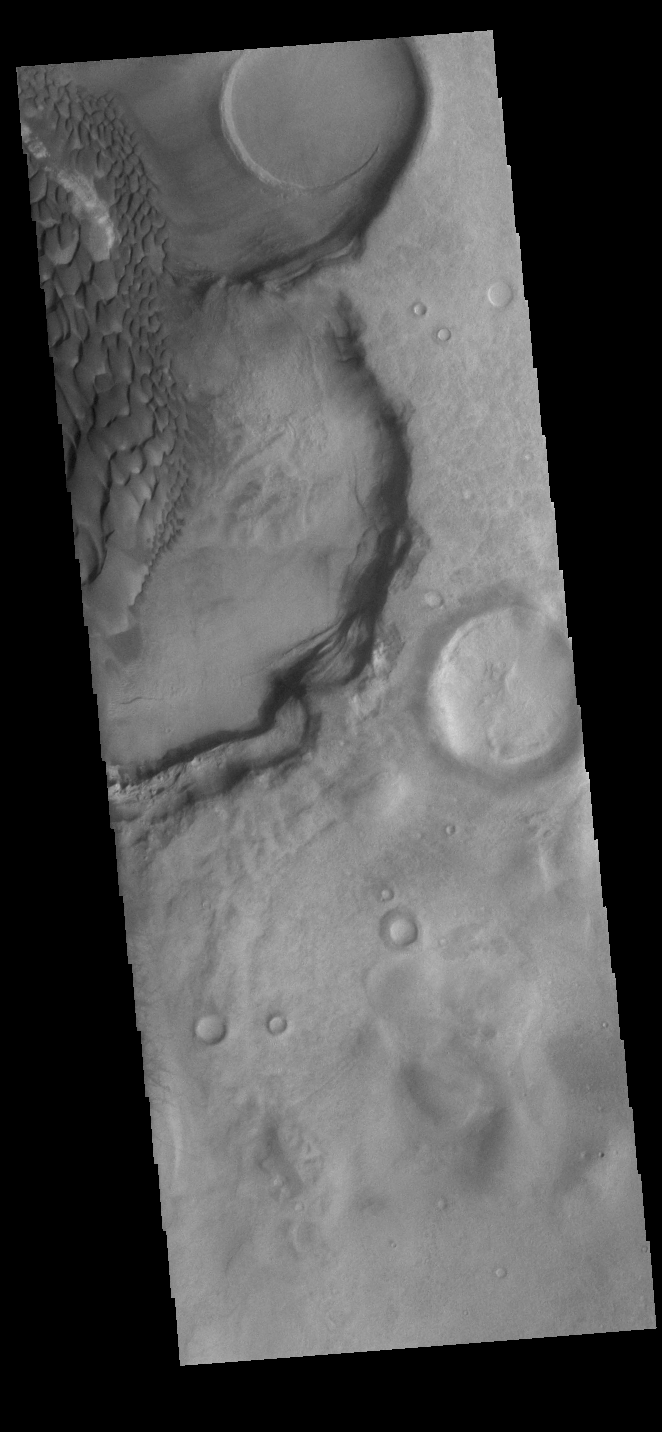

Rabe Crater Dunes

Today’s VIS image shows part of the floor of Rabe Crater. Located in Noachis Terra, Rabe Crater is 108 km (67 miles) across. Dunes cover only the very upper left of this image of Rabe Crater. The sand is likely derived by erosion into the deposit that fills most of the crater floor, creating a pit which hosts the dunes. The lower elevations at the top of this image are the eroded pit. As the dunes are created by wind action the forms of the dunes record the wind direction. Dunes will have a long low angle component and a short high angle side. The steep side is called the slip face. The wind blows up the long side of the dune. In this VIS image the slip faces are illuminated less than the longer side.

Craters of similar size as Rabe Crater often have flat floors. Rabe Crater has some areas of flat floor, but also has a large complex pit occupying a substantial part of the floor. The interior fill of the crater is thought to be layered sediments created by wind and or water action. The pit is eroded into this material. The eroded materials appear to have stayed within the crater forming sand dunes. Several other craters in this region have complex floors with pits.

Credit: NASA/JPL-Caltech/ASU